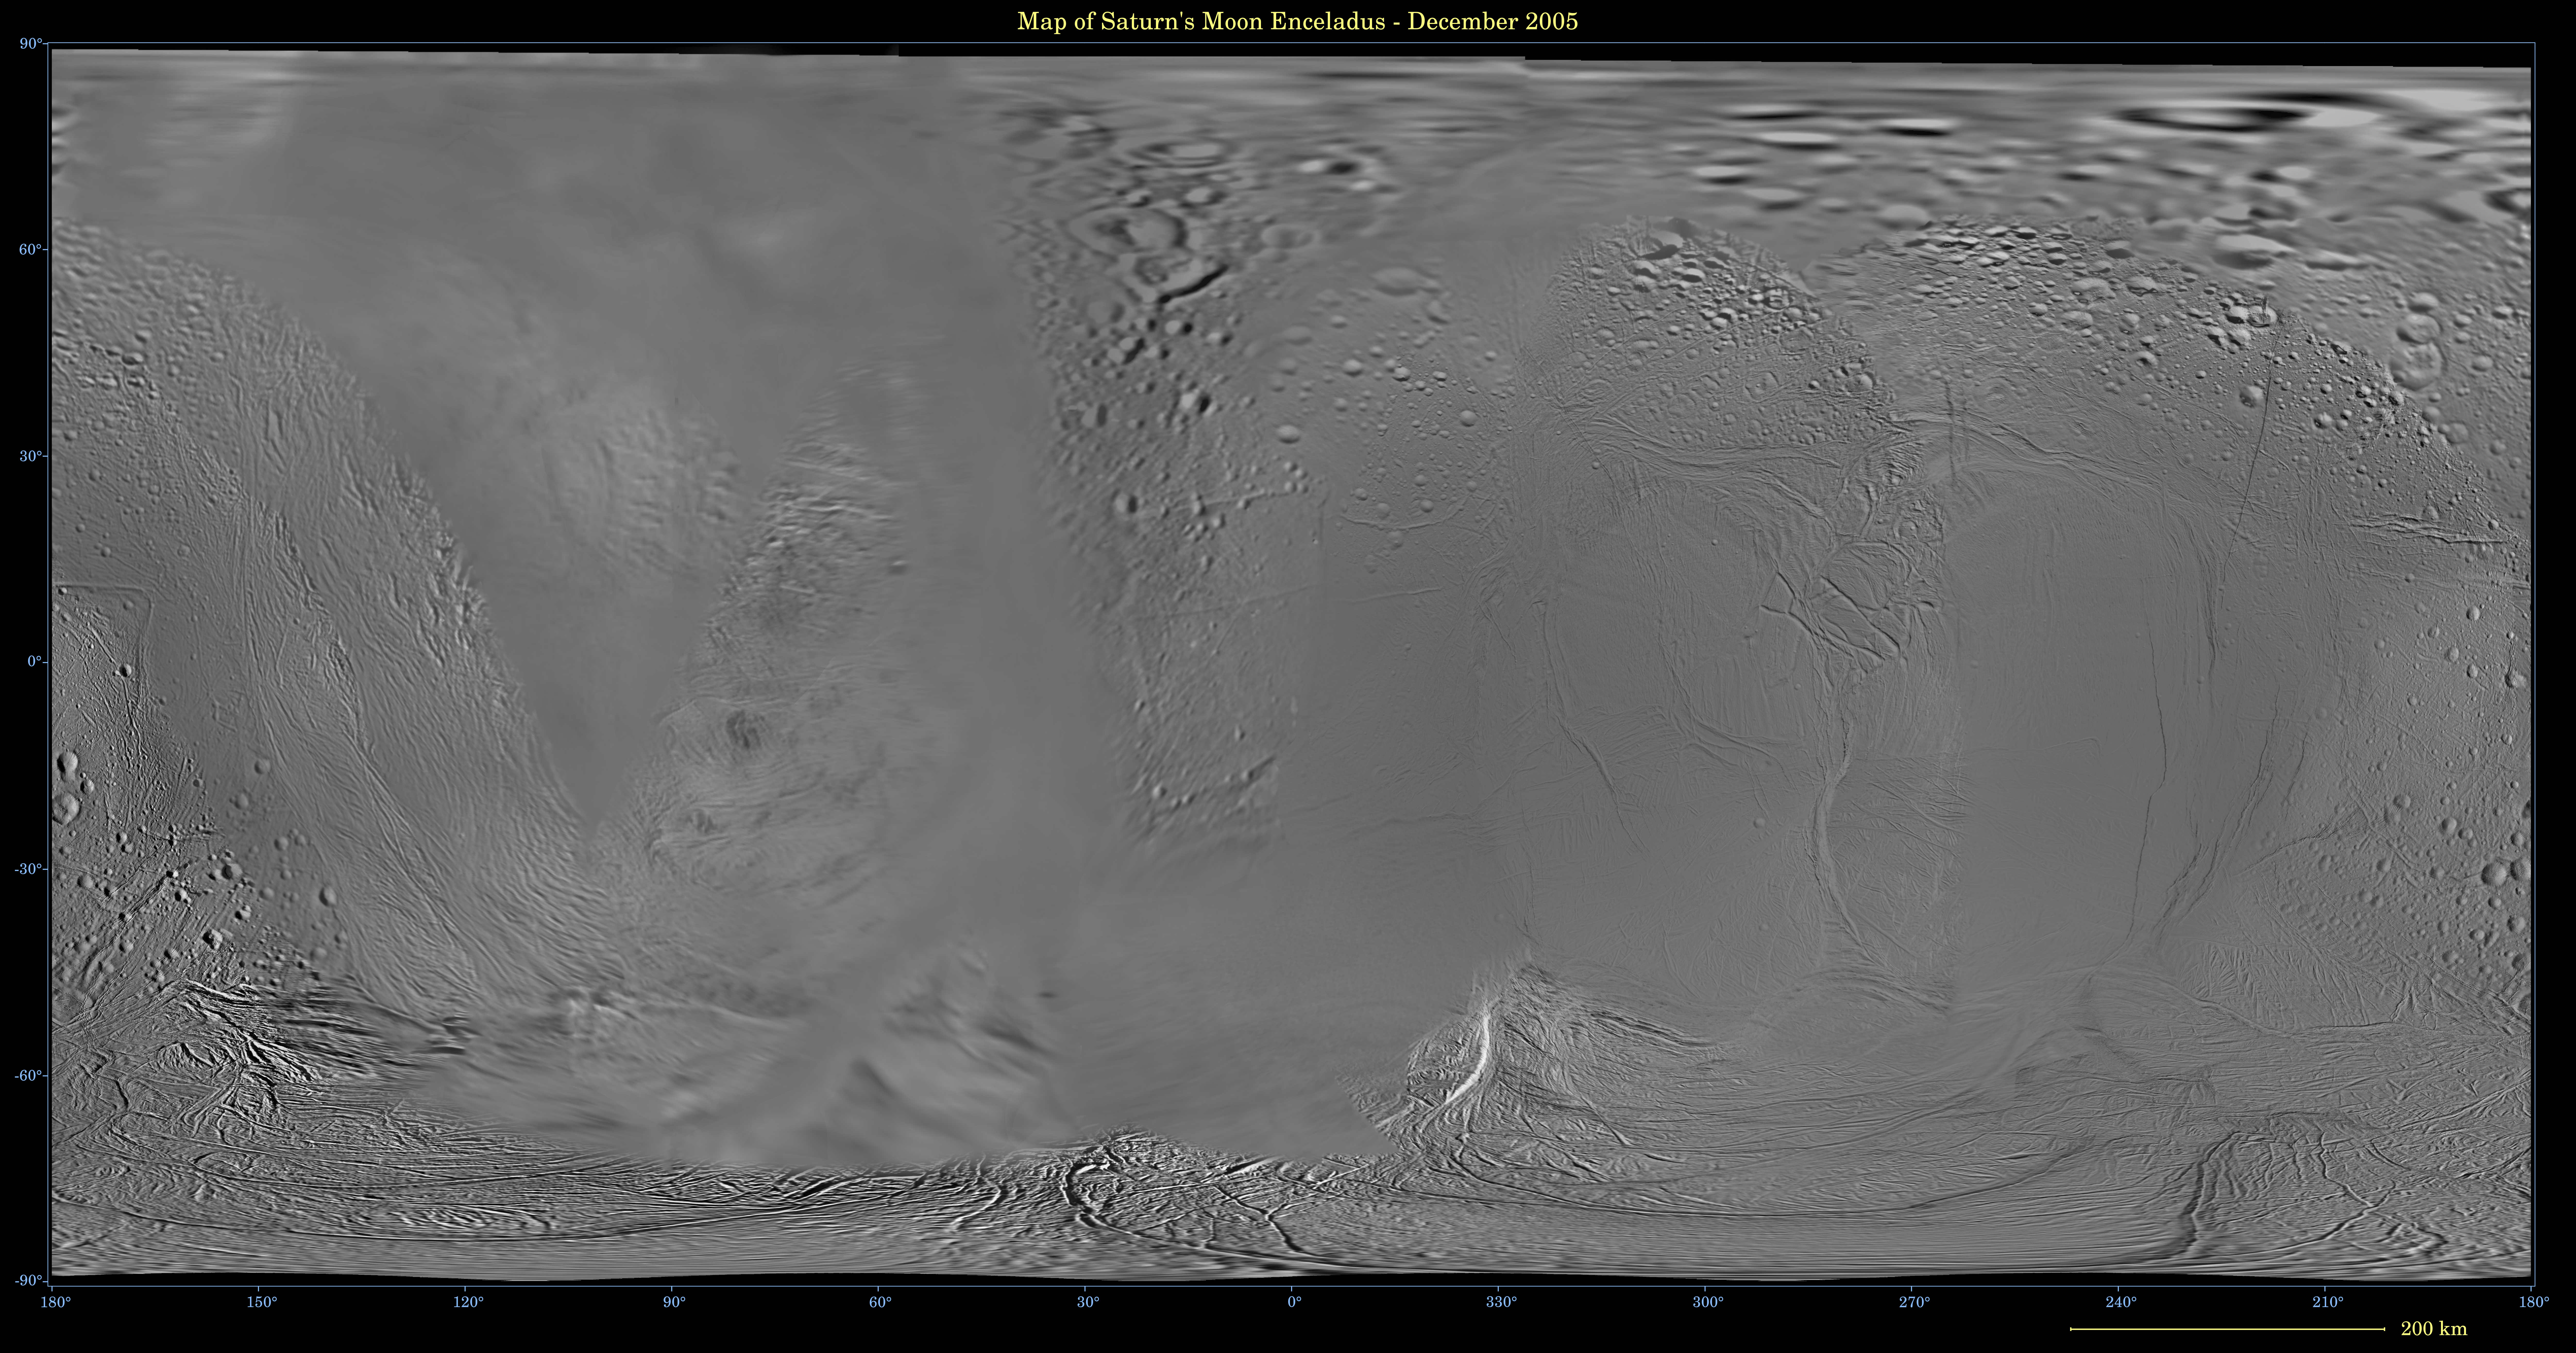

Map of Enceladus — December 2005

This global digital map of Saturn’s moon Enceladus was created using data taken during Cassini and Voyager spacecraft flybys. The map is an equidistant projection and has a scale of 110 meters (361 feet) per pixel.

The mean radius of Enceladus used for projection of this map is 252 kilometers (157 miles). The resolution of the map is 40 pixels per degree.

The Cassini-Huygens mission is a cooperative project of NASA, the European Space Agency and the Italian Space Agency. The Jet Propulsion Laboratory, a division of the California Institute of Technology in Pasadena, manages the mission for NASA’s Science Mission Directorate, Washington, D.C. The Cassini orbiter and its two onboard cameras were designed, developed and assembled at JPL. The imaging operations center is based at the Space Science Institute in Boulder, Colo.

Credit: NASA/JPL/Space Science Institute